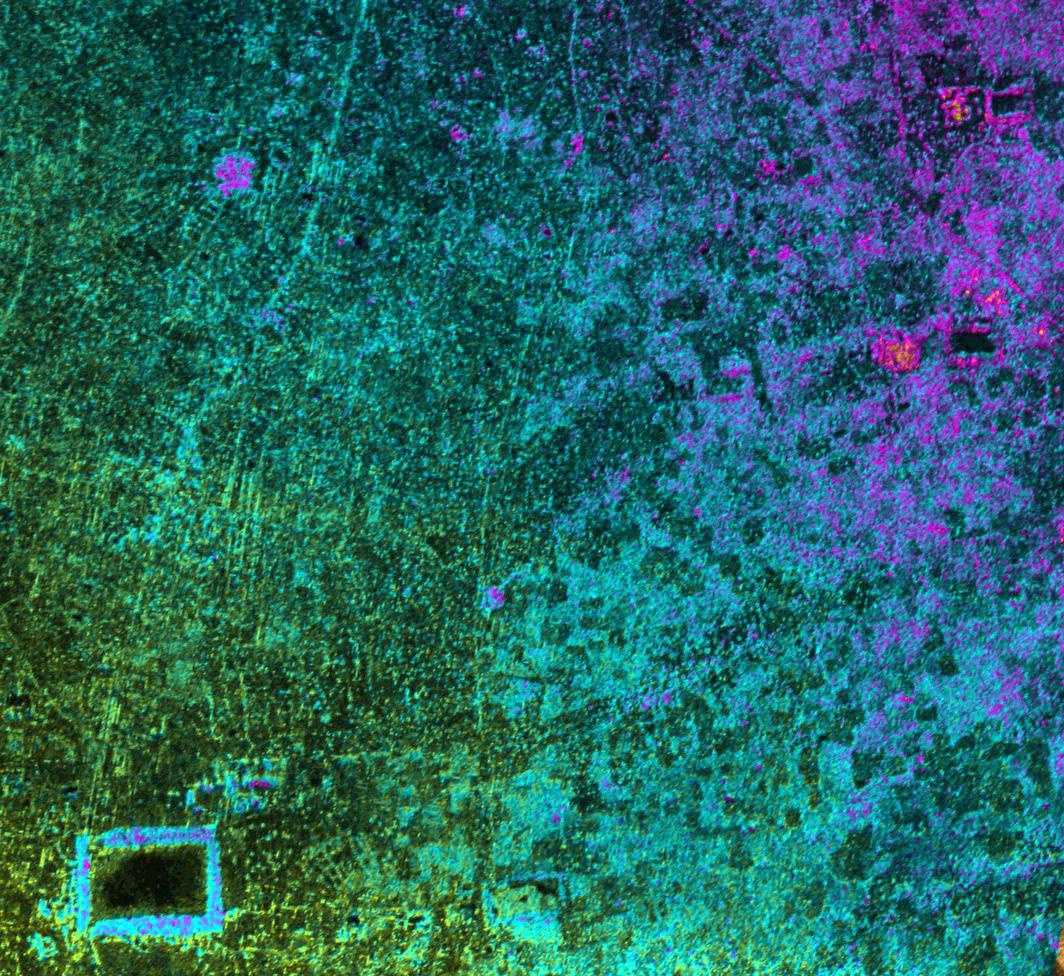

Radar Image with Color as Height, Sman Teng, Temple, Cambodia

This image of Cambodia’s Angkor region, taken by NASA’s Airborne Synthetic Aperture Radar (AIRSAR), reveals a temple (upper-right) not depicted on early 19th Century French archeological survey maps and American topographic maps. The temple, known as “Sman Teng,” was known to the local Khmer people, but had remained unknown to historians due to the remoteness of its location. The temple is thought to date to the 11th Century: the heyday of Angkor. It is an important indicator of the strategic and natural resource contributions of the area northwest of the capitol, to the urban center of Angkor. Sman Teng, the name designating one of the many types of rice enjoyed by the Khmer, was “discovered” by a scientist at NASA’s Jet Propulsion Laboratory, Pasadena, Calif., working in collaboration with an archaeological expert on the Angkor region. Analysis of this remote area was a true collaboration of archaeology and technology. Locating the temple of Sman Teng required the skills of scientists trained to spot the types of topographic anomalies that only radar can reveal.

This image, with a pixel spacing of 5 meters (16.4 feet), depicts an area of approximately 5 by 4.7 kilometers (3.1 by 2.9 miles). North is at top. Image brightness is from the P-band (68 centimeters, or 26.8 inches) wavelength radar backscatter, a measure of how much energy the surface reflects back toward the radar. Color is used to represent elevation contours. One cycle of color represents 25 meters (82 feet) of elevation change, so going from blue to red to yellow to green and back to blue again corresponds to 25 meters (82 feet) of elevation change.

AIRSAR flies aboard a NASA DC-8 based at NASA’s Dryden Flight Research Center, Edwards, Calif. In the TOPSAR mode, AIRSAR collects radar interferometry data from two spatially separated antennas (2.6 meters, or 8.5 feet). Information from the two antennas is used to form radar backscatter imagery and to generate highly accurate elevation data. Built, operated and managed by JPL, AIRSAR is part of NASA’s Earth Science Enterprise program. JPL is a division of the California Institute of Technology in Pasadena.

Credit: NASA/JPL